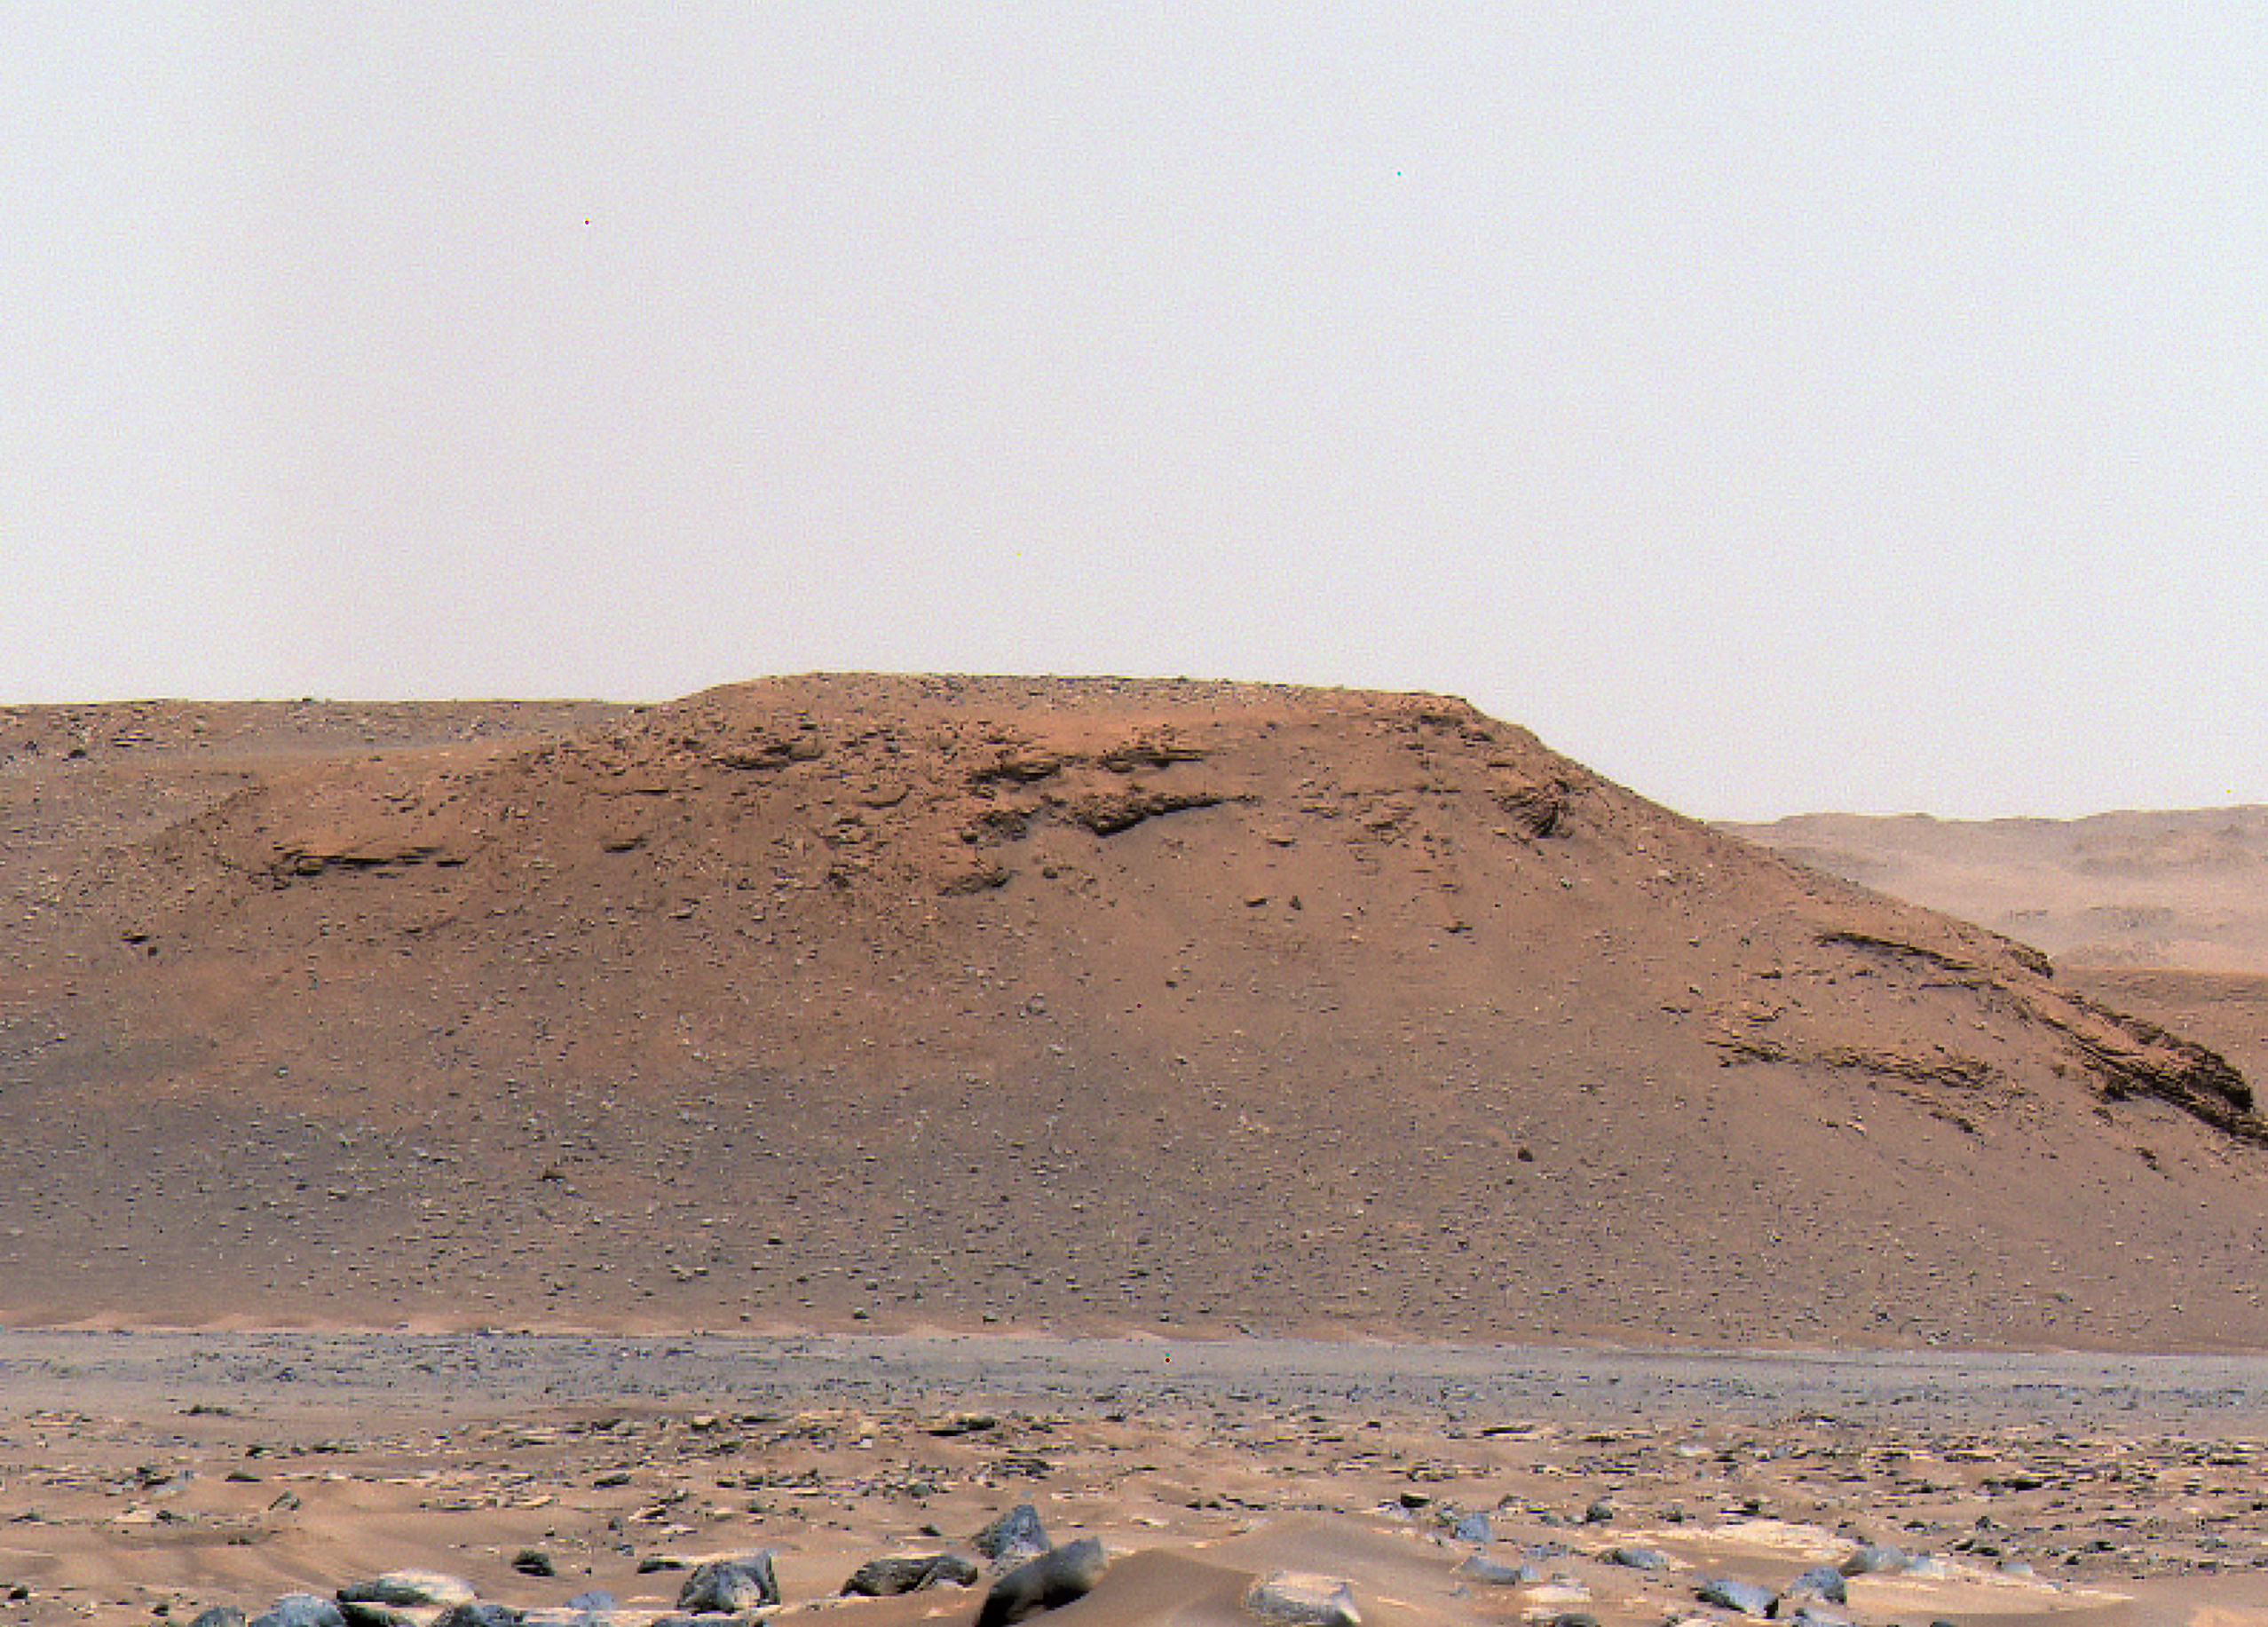

Jezero Crater’s Scarp A

The long, steep slope known as an escarpment, or scarp, along the delta in Mars’ Jezero Crater that the science team of NASA’s Perseverance rover mission refers to as “Scarp a” is seen in this image captured by the rover’s Mastcam-Z instrument on Apr. 17, 2021.

The Mastcam-Z investigation is led and operated by Arizona State University in Tempe, working in collaboration with Malin Space Science Systems in San Diego, California, on the design, fabrication, testing, and operation of the cameras, and in collaboration with the Neils Bohr Institute of the University of Copenhagen on the design, fabrication, and testing of the calibration targets.

A key objective for Perseverance’s mission on Mars is astrobiology, including the search for signs of ancient microbial life. The rover will characterize the planet’s geology and past climate, pave the way for human exploration of the Red Planet, and be the first mission to collect and cache Martian rock and regolith (broken rock and dust).

Subsequent NASA missions, in cooperation with ESA (European Space Agency), would send spacecraft to Mars to collect these sealed samples from the surface and return them to Earth for in-depth analysis.

The Mars 2020 Perseverance mission is part of NASA’s Moon to Mars exploration approach, which includes Artemis missions to the Moon that will help prepare for human exploration of the Red Planet.

JPL, which is managed for NASA by Caltech in Pasadena, California, built and manages operations of the Perseverance rover.

Credit: NASA/JPL-Caltech/ASU/MSSS